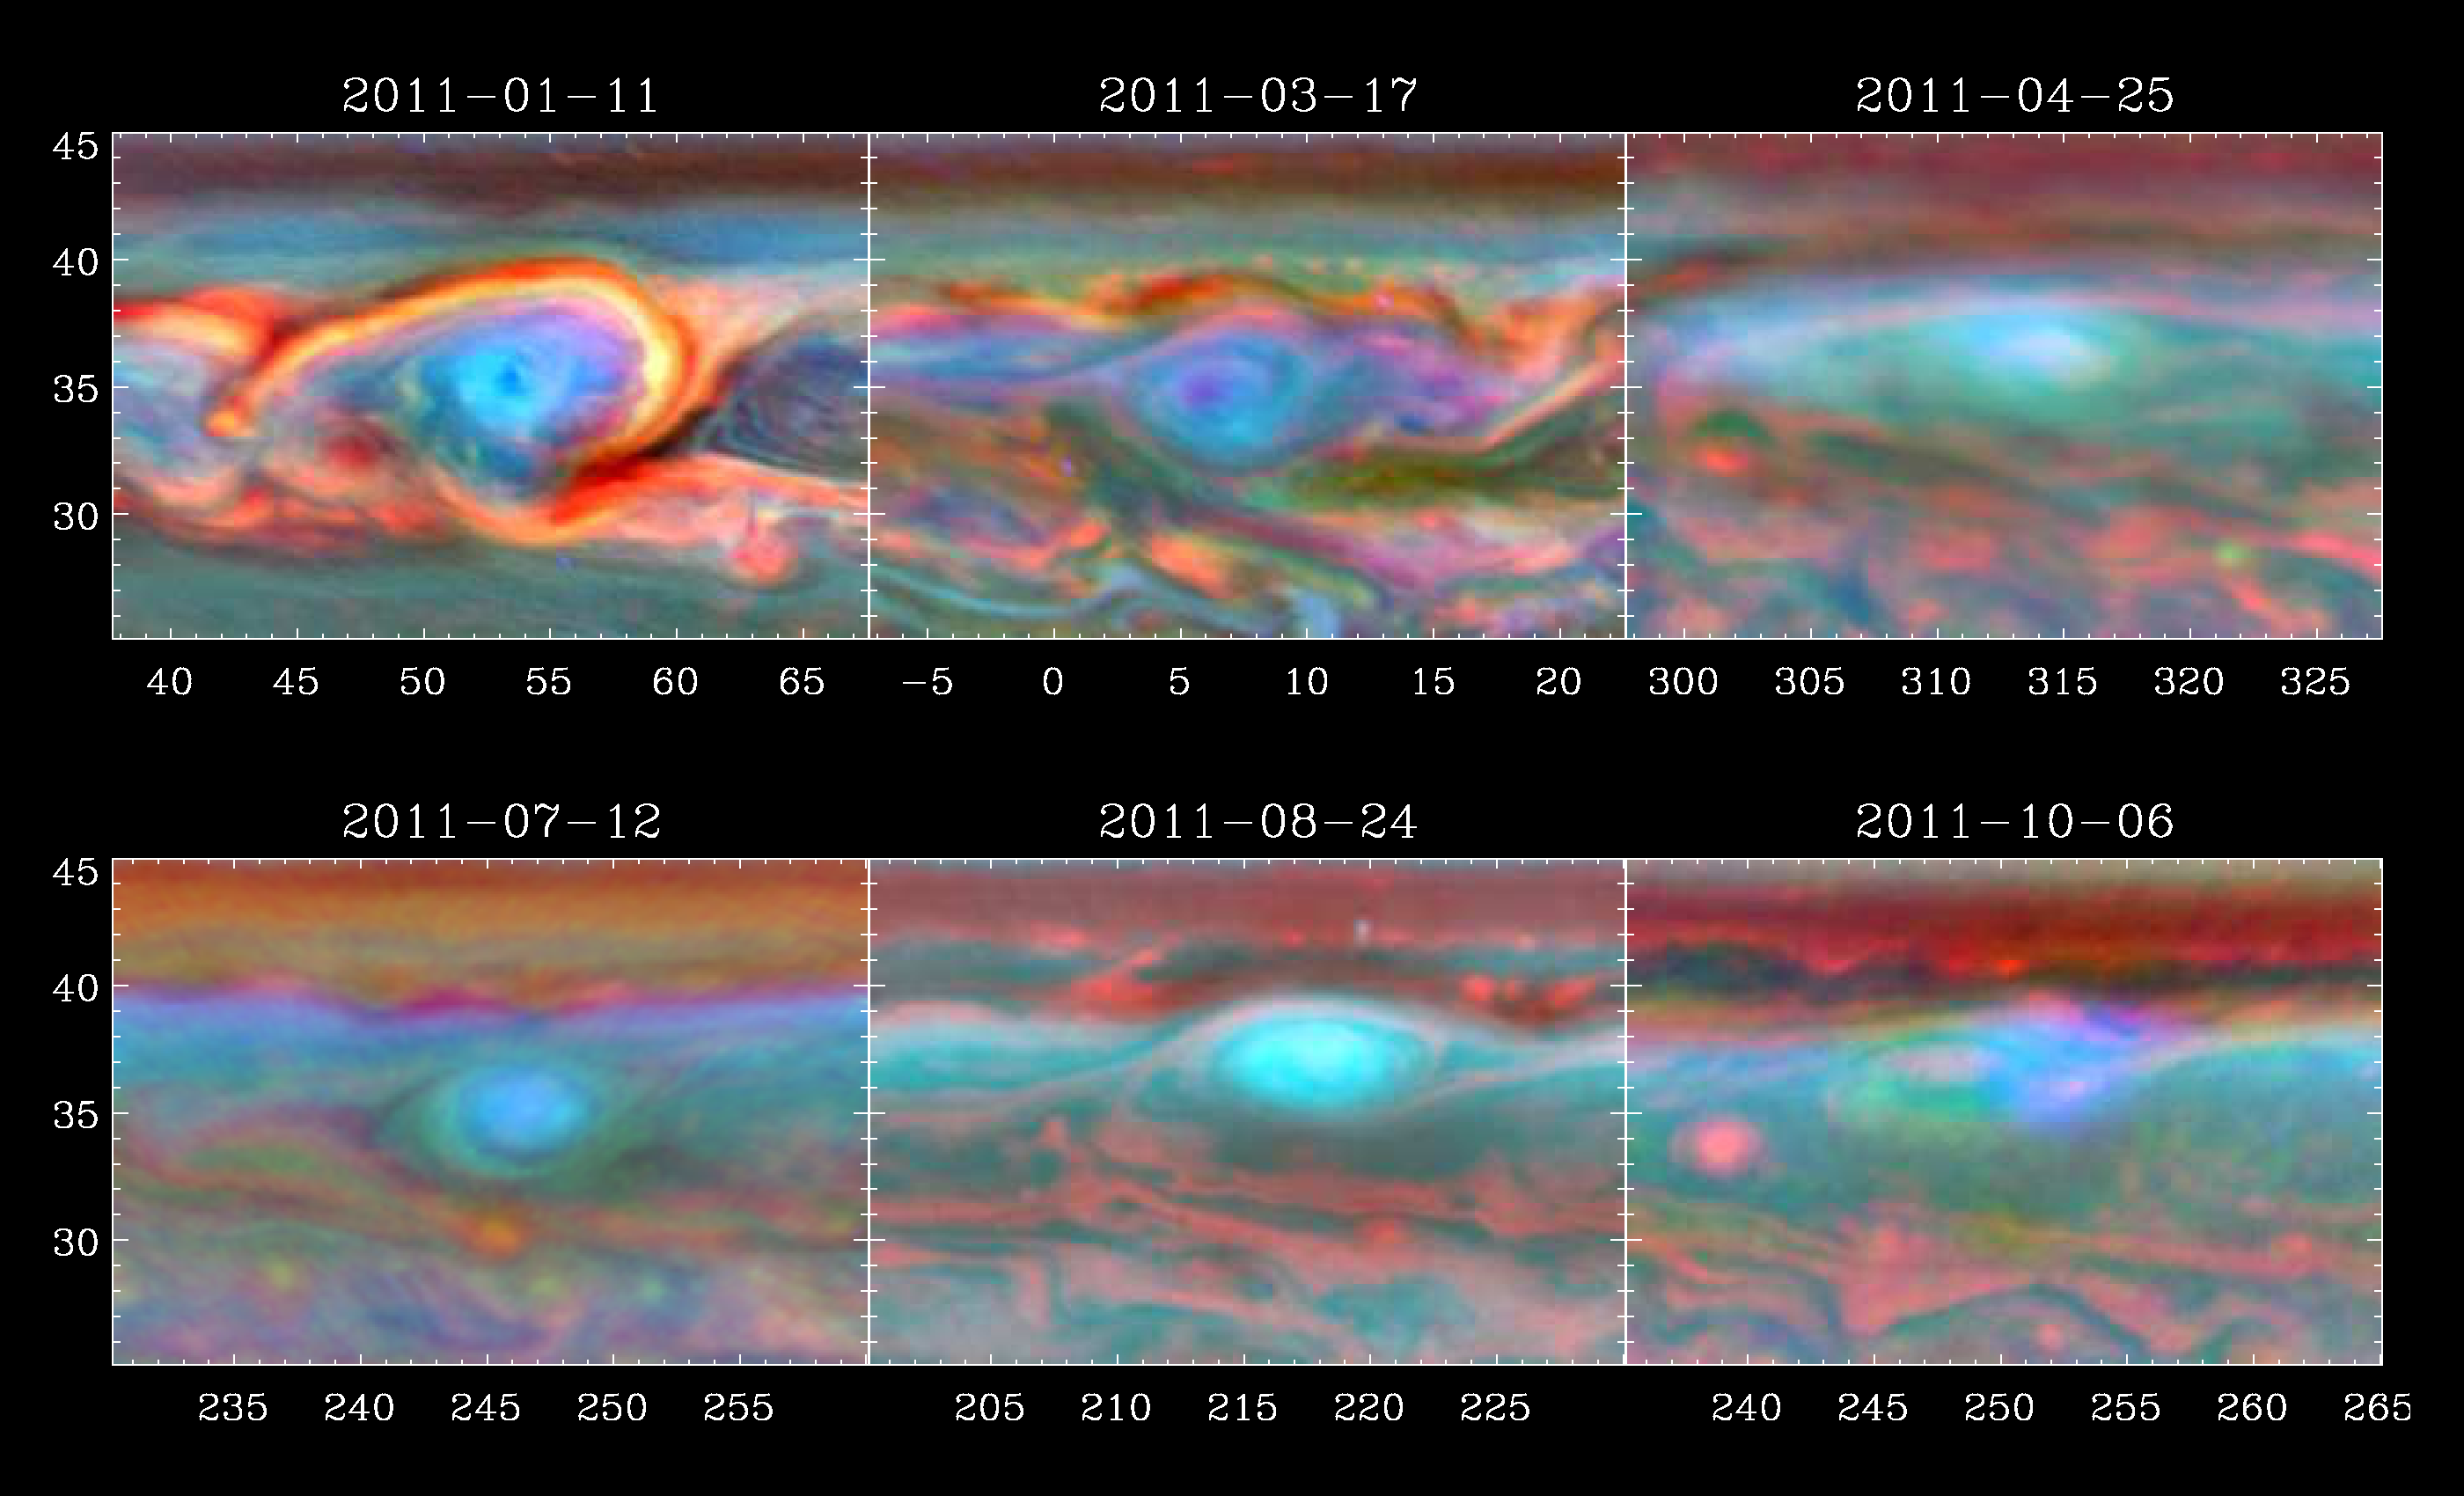

Staring into the Vortex

A vortex that was part of a giant storm on Saturn slowly dissipates over time in this set of false color images from NASA’s Cassini spacecraft. This clockwise vortex spun off the bright head of the storm shortly after the thunder-and-lightning storm erupted in early December 2010.

The top left image shows the vortex’s most turbulent activity captured by Cassini’s imaging cameras on Jan. 11, 2011. It was centered around 54 degrees west longitude and 35 degrees north latitude. At the time, it was the largest vortex ever observed in Saturn’s troposphere, which is the layer of the atmosphere where weather occurs. It measured up to 7,500 miles (12,000 kilometers) across. This is comparable in size to the giant storm on Jupiter known as Oval BA, though Oval BA and Jupiter’s more famous storm — the Great Red Spot — are not thunder-and-lightning storms. Jupiter’s vortices are known for their stability and longevity. Precursors to Oval BA formed in the 1930s, and evolved into what finally became Oval BA in the late 1990s. The Great Red Spot has been in existence at least since 1879, and possibly since 1664. Jupiter and Saturn are similar in many respects. However, why Jupiter’s vortices are long-lived and why Saturnian ones are so short remain a mystery.

The image in the top middle was taken on March 17, 2011, when the center of the vortex had drifted west to around 6 degrees west longitude. The image on the top right was taken on April 25, 2011, when the vortex had moved to about 315 degrees west longitude.

The bright head of the storm was moving more quickly westward than the vortex and collided with the vortex by mid-June. The image at bottom left was obtained on July 12, 2011, after the head and vortex collided. The vortex here is less turbulent and is centered around 247 degrees west longitude. The bottom middle image was taken on Aug. 24, 2011, about four days before the storm’s thunder and lightning ceased completely. The vortex is swirling at about 218 degrees west longitude. The bottom right image was taken on Oct. 6, 2011, when the vortex had nearly faded away. What is left of the vortex is centered around 248 degrees west longitude.The colors in these images denote the altitudes of the clouds — with red being the lowest, green being an intermediate level and blue being the highest. White indicates thick clouds at a high altitude. Scientists assigned the red color channel to a wavelength of radiation that penetrates the atmosphere deep down to the top of the tropospheric cloud deck (750 nanometers). They assigned blue to a wavelength that penetrates only to the top of tropospheric haze (890 nanometers). Green represents an intermediate wavelength above the troposphere (728 nanometers).

The Cassini-Huygens mission is a cooperative project of NASA, the European Space Agency and the Italian Space Agency. NASA’s Jet Propulsion Laboratory, a division of the California Institute of Technology in Pasadena, manages the mission for NASA’s Science Mission Directorate, Washington. The Cassini orbiter was designed, developed and assembled at JPL. The radar instrument was built by JPL and the Italian Space Agency, working with team members from the United States and several European countries.

Credit: NASA/JPL-Caltech/SSI/Hampton University